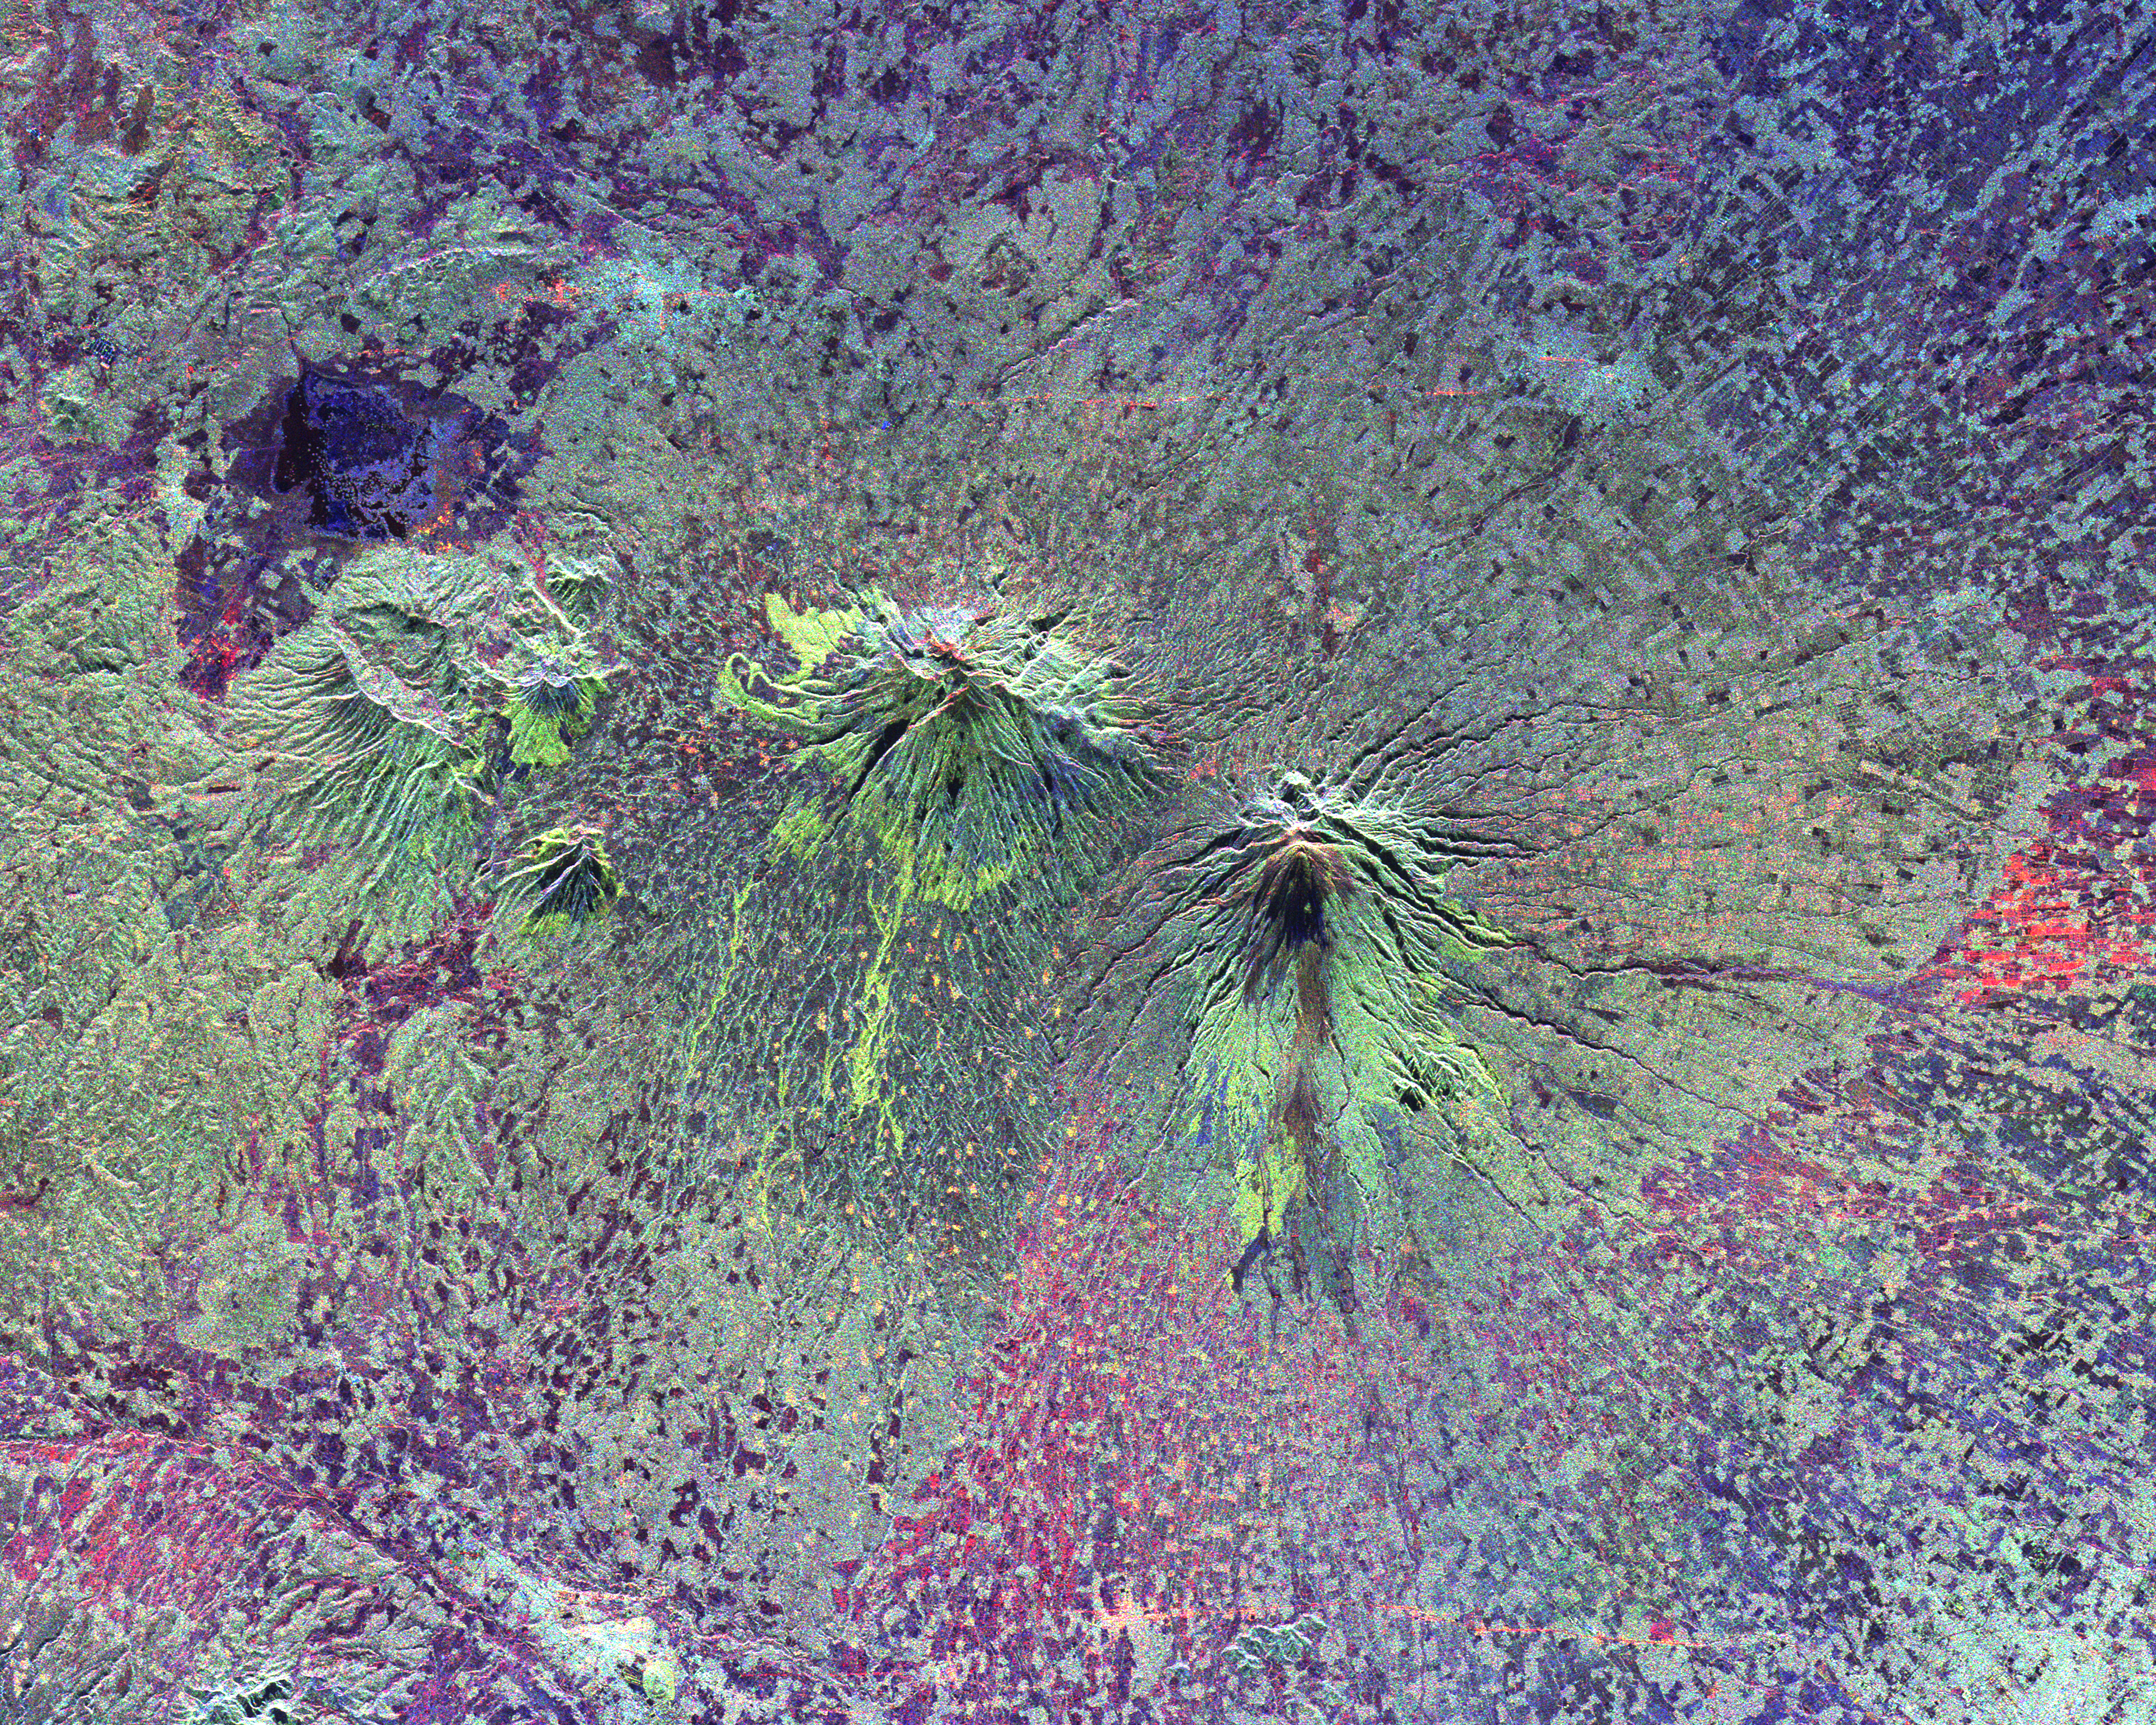

Space Radar Image of Central Java, Indonesia

The summits of two large volcanoes in Central Java, Indonesia are shown in the center of this radar image. Lava flows of different ages and surface roughness appear in shades of green and yellow surrounding the summit of Mt. Merbabu (mid-center) and Mt. Merapi (lower center). Mt. Merapi erupted on November 28, 1994 about six weeks after this image was taken. The eruption killed more than 60 people and forced the evacuation of more than 6,000 others. Thousands of other residents were put on alert due to the possibility of volcanic debris mudflows, called lahars, that threatened nearby towns. Mt. Merapi is located approximately 40 kilometers (25 miles) north of Yogyakarta, the capital of Central Java. The older volcano at the top of the image is unnamed. Lake Rawapening is the dark blue feature in the upper right. The light blue area southeast of the lake is the city of Salatiga. Directly south of Salatiga and southeast of Mt. Merapi is the city of Boyolali. Scientists are studying Mt. Merapi as part of the international “Decade Volcanoes” project, because of its recent activity and potential threat to local populations. The radar data are being used to identify and distinguish a variety of volcanic features.

This image was acquired on October 10, 1994 by the Spaceborne Imaging Radar-C/X-Band Synthetic Aperture Radar (SIR-C/X-SAR) aboard the space shuttle Endeavour. SIR-C/X-SAR, a joint mission of the German, Italian and the United States space agencies, is part of NASA’s Mission to Planet Earth. The image is centered at 7.5 degrees South latitude and 110.5 degrees East longitude and covers an area of 33 kilometers by 65 kilometers (20 miles by 40 miles).

Credit: NASA/JPL